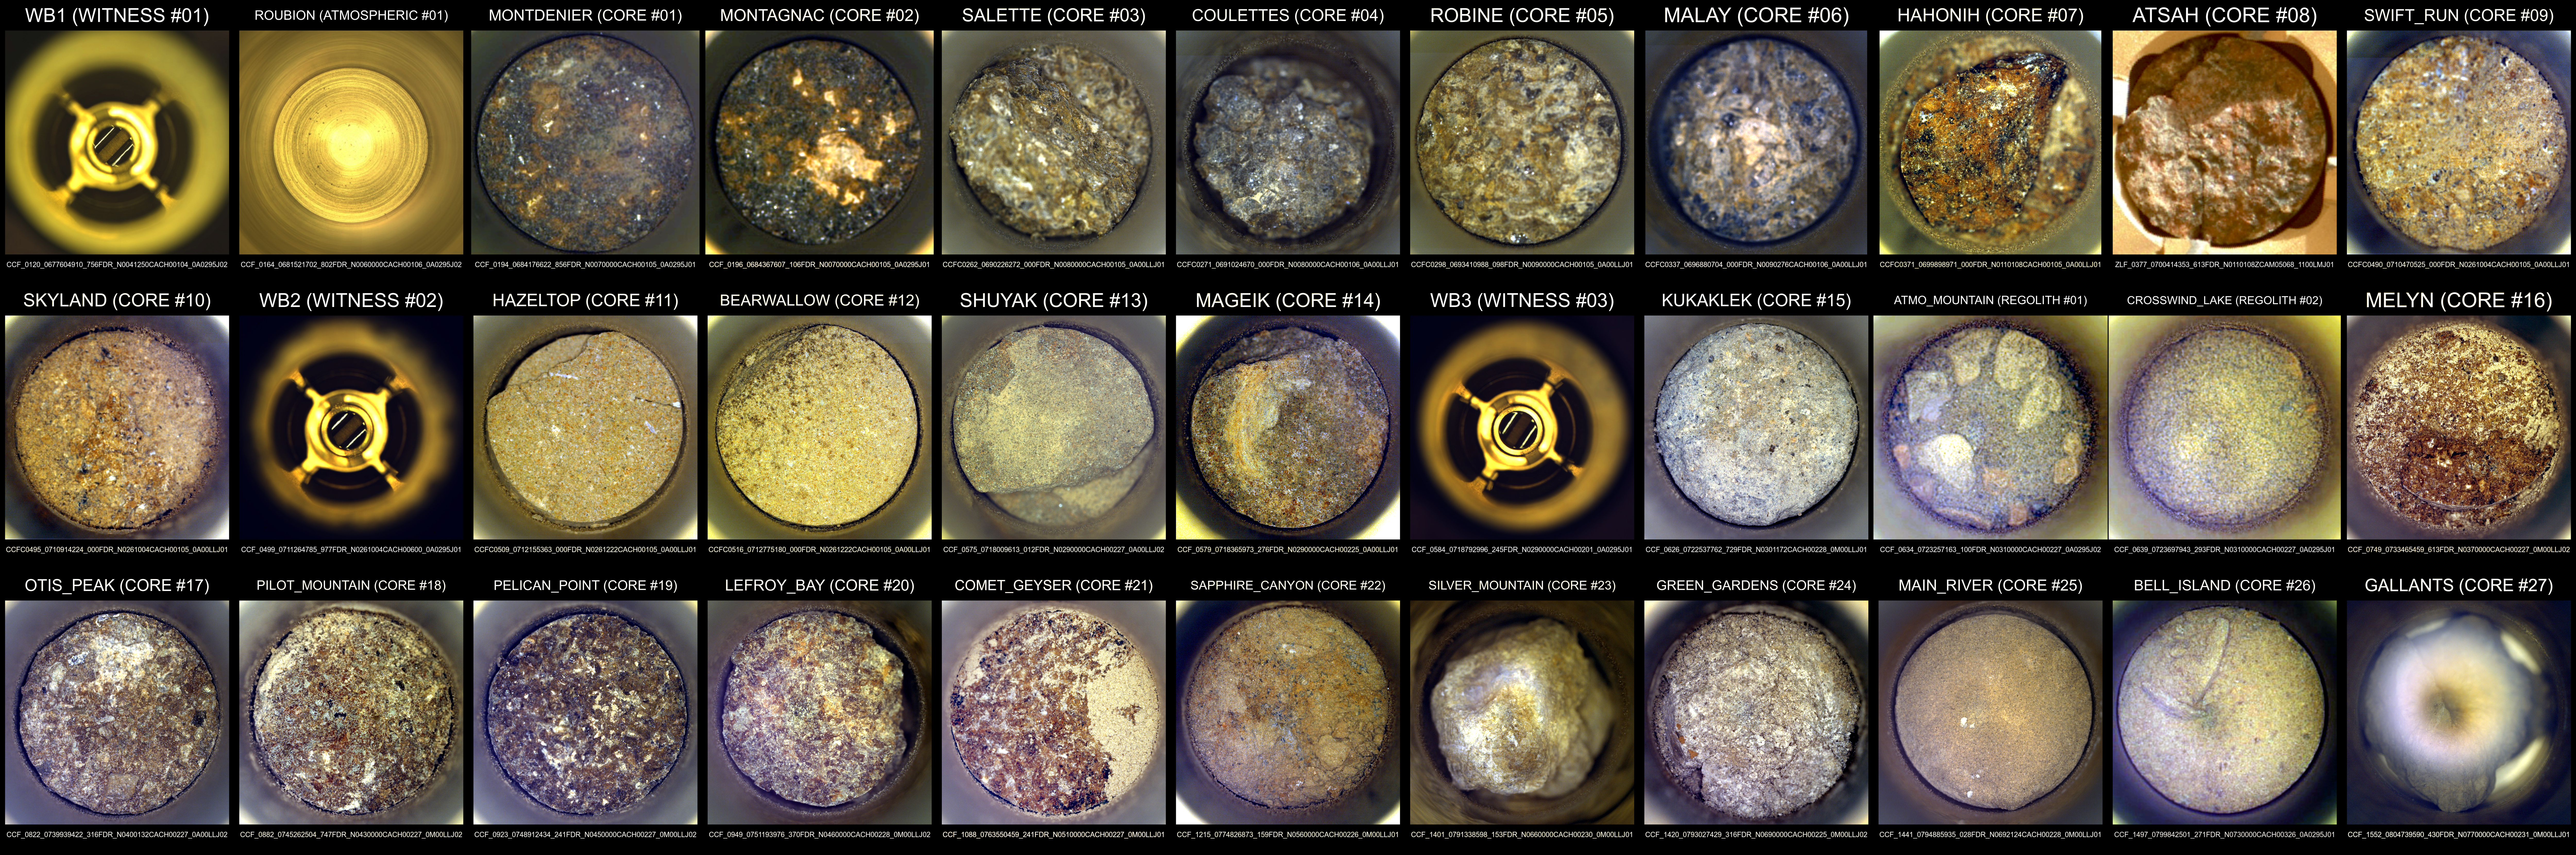

The 33 Sample Tubes Collected by Perseverance

Shown here is an annotated composite image of the interiors of the 33 tubes NASA’s Perseverance Mars rover has used to collect samples as of July 24, 2025, the 1,574th Martian day (or sol) of the mission. At this point, Perseverance has collected 27 rock cores, two samples of regolith (broken Mars rock and dust), and one atmospheric sample. The composite also includes images of the three witness tube interiors.

Atop each image in white text is the name given to the sample by the rover science team.

Ten of the samples depicted here – including one atmospheric sample and one witness tube – were deposited in January 2023 at the rover’s sample depot at a location dubbed “Three Forks” within Jezero Crater. The other 23 samples collected thus far remain aboard the rover. Visit this page for details on each sample.

The images of the sample tube interiors were collected by the rover’s Sampling and Caching System Camera (known as CacheCam).

NASA’s Jet Propulsion Laboratory, which is managed for the agency by Caltech in Pasadena, California, built and manages operations of the Perseverance rover.

Credit: NASA/JPL-Caltech